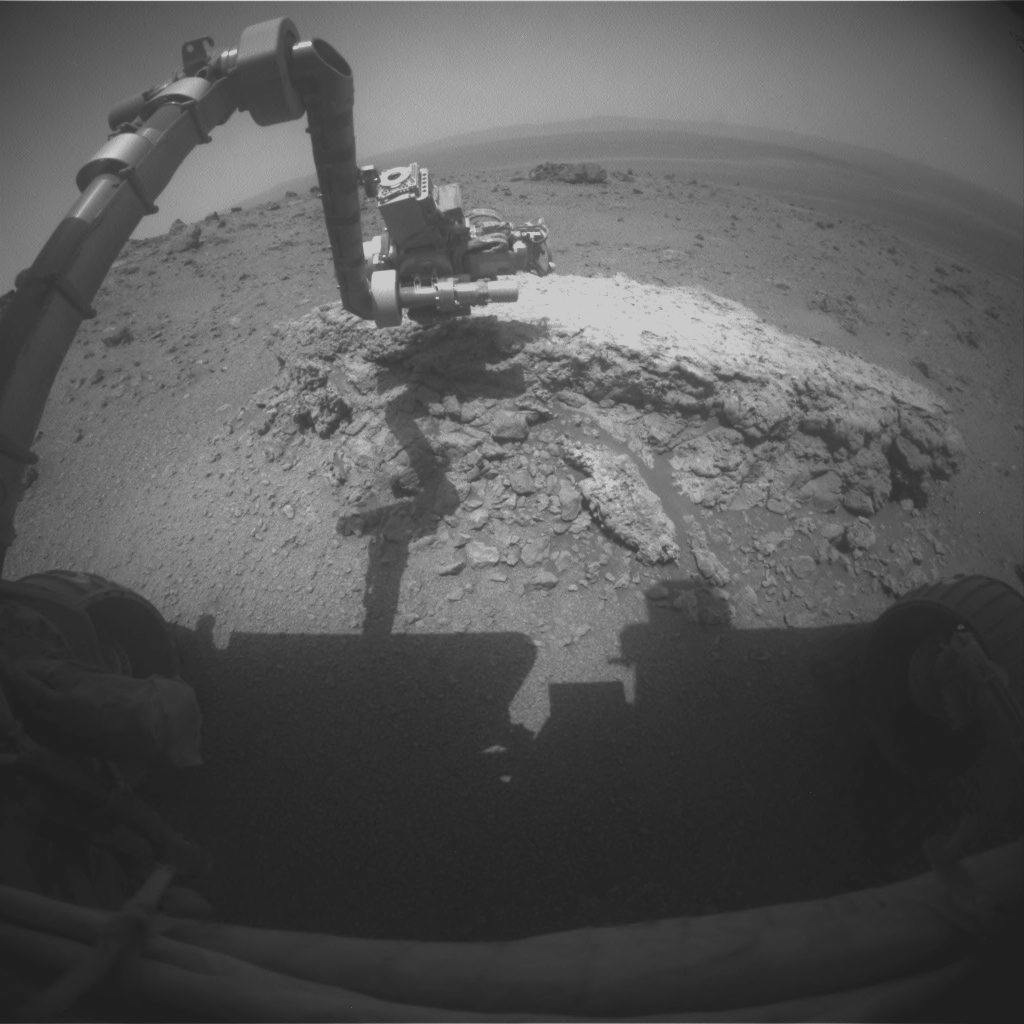

Opportunity at Work Examining ‘Tisdale 2,’ Sol 2695

NASA’s Mars Exploration Rover Opportunity used its front hazard-avoidance camera to take this picture showing the rover’s arm extended toward a light-toned rock, “Tisdale 2,” during the 2,695th Martian day, or sol, of the rover’s work on Mars (Aug. 23, 2011). Tisdale 2 is about 12 inches (30 centimeters) tall.

The rover used two instruments on the robotic arm, the microscopic imager and the alpha particle X-ray spectrometer, to examine Tisdale 2. In this image, the turret at the end of the arm is positioned so that the microscopic imager is facing the rock.

Tisdale 2 and other rocks on the ground beyond it were apparently ejected by the impact that excavated a 66-foot-wide (20-meter-wide) crater, called “Odyssey,” which is nearby to the left (north) of this scene. Odyssey and these rocks are on a low ridge called “Cape York,” which is a segment of the western rim of Endeavour crater. Endeavour is about 14 miles (22 kilometers) in diameter. Portions of the interior and eastern rim of Endeavour are visible near the top of this image.

Credit: NASA/JPL-Caltech